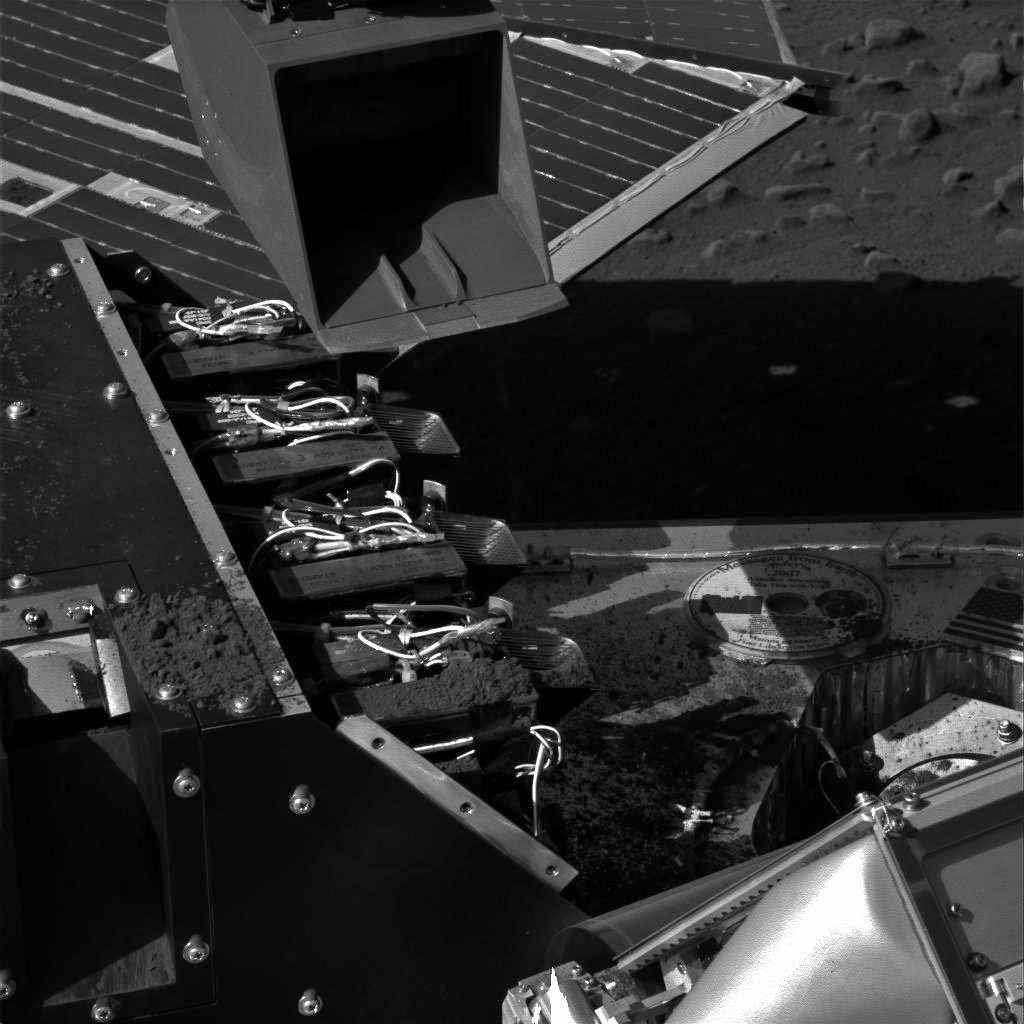

Phoenix Again Carries Soil to Wet Chemistry Lab

This image taken by the Surface Stereo Imager on NASA’s Phoenix Mars Lander shows the lander’s Robotic Arm scoop positioned over the Wet Chemistry Lab Cell 1 delivery funnel on Sol 41, the 42nd Martian day after landing, or July 6, 2008, after a soil sample was delivered to the instrument.

The instrument’s Cell 1 is second one from the foreground of the image. The first cell, Cell 0, received a soil sample two weeks earlier.

This image has been enhanced to brighten the scene.

The Phoenix Mission is led by the University of Arizona, Tucson, on behalf of NASA. Project management of the mission is by NASA’s Jet Propulsion Laboratory, Pasadena, Calif. Spacecraft development is by Lockheed Martin Space Systems, Denver.

Photojournal Note: As planned, the Phoenix lander, which landed May 25, 2008 23:53 UTC, ended communications in November 2008, about six months after landing, when its solar panels ceased operating in the dark Martian winter.

Credit: NASA/JPL-Caltech/University of Arizona/Texas A&M University